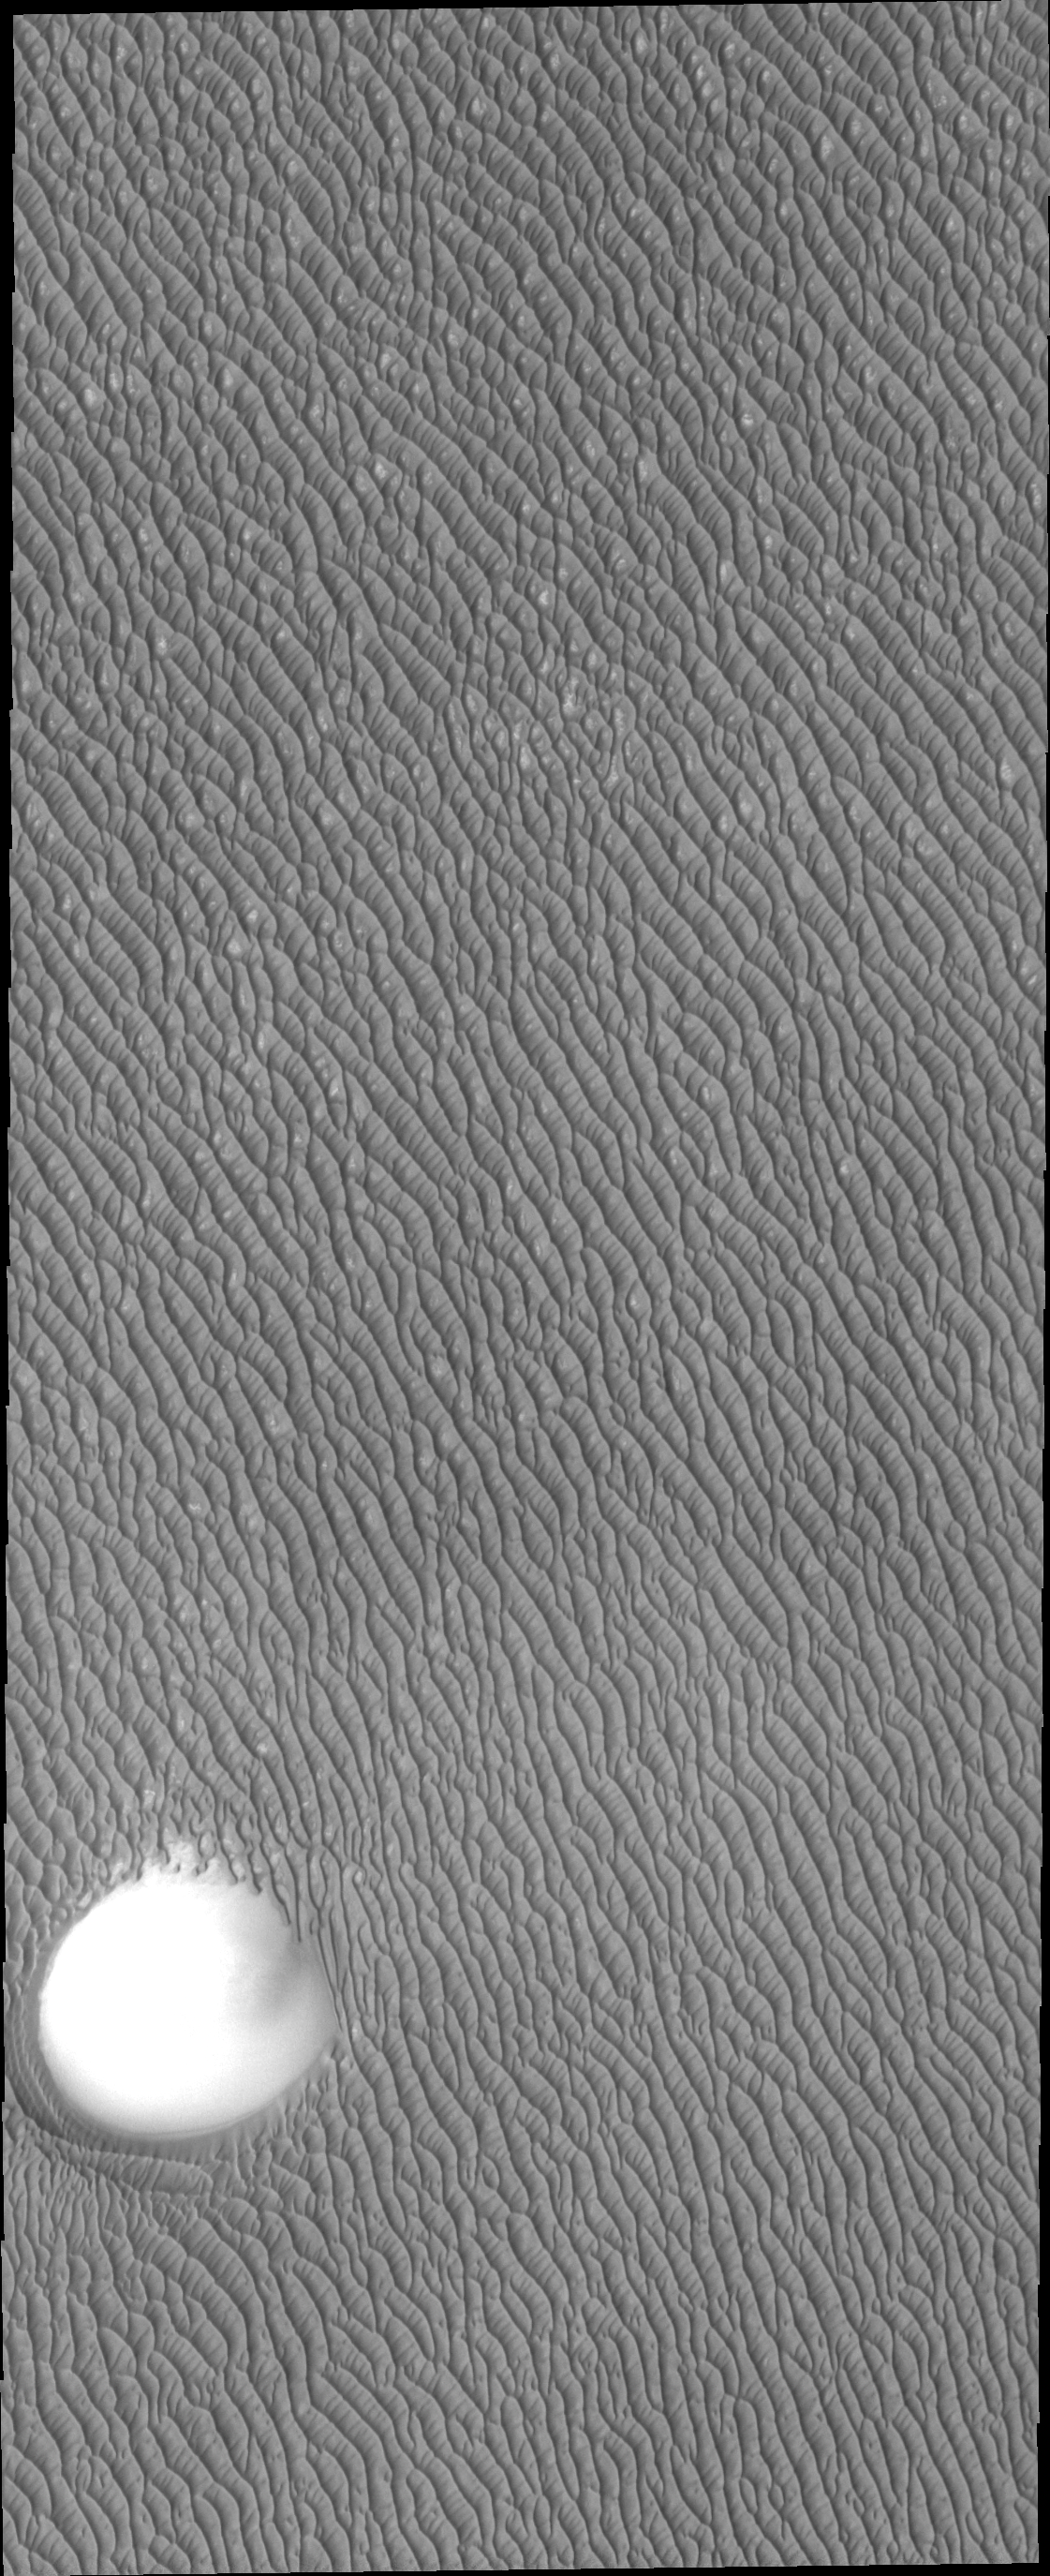

North Polar Dunes

The dunes in this VIS image are just a small portion of the dune field that encircles part of the north pole of Mars.

Credit: NASA/JPL-Caltech/ASU